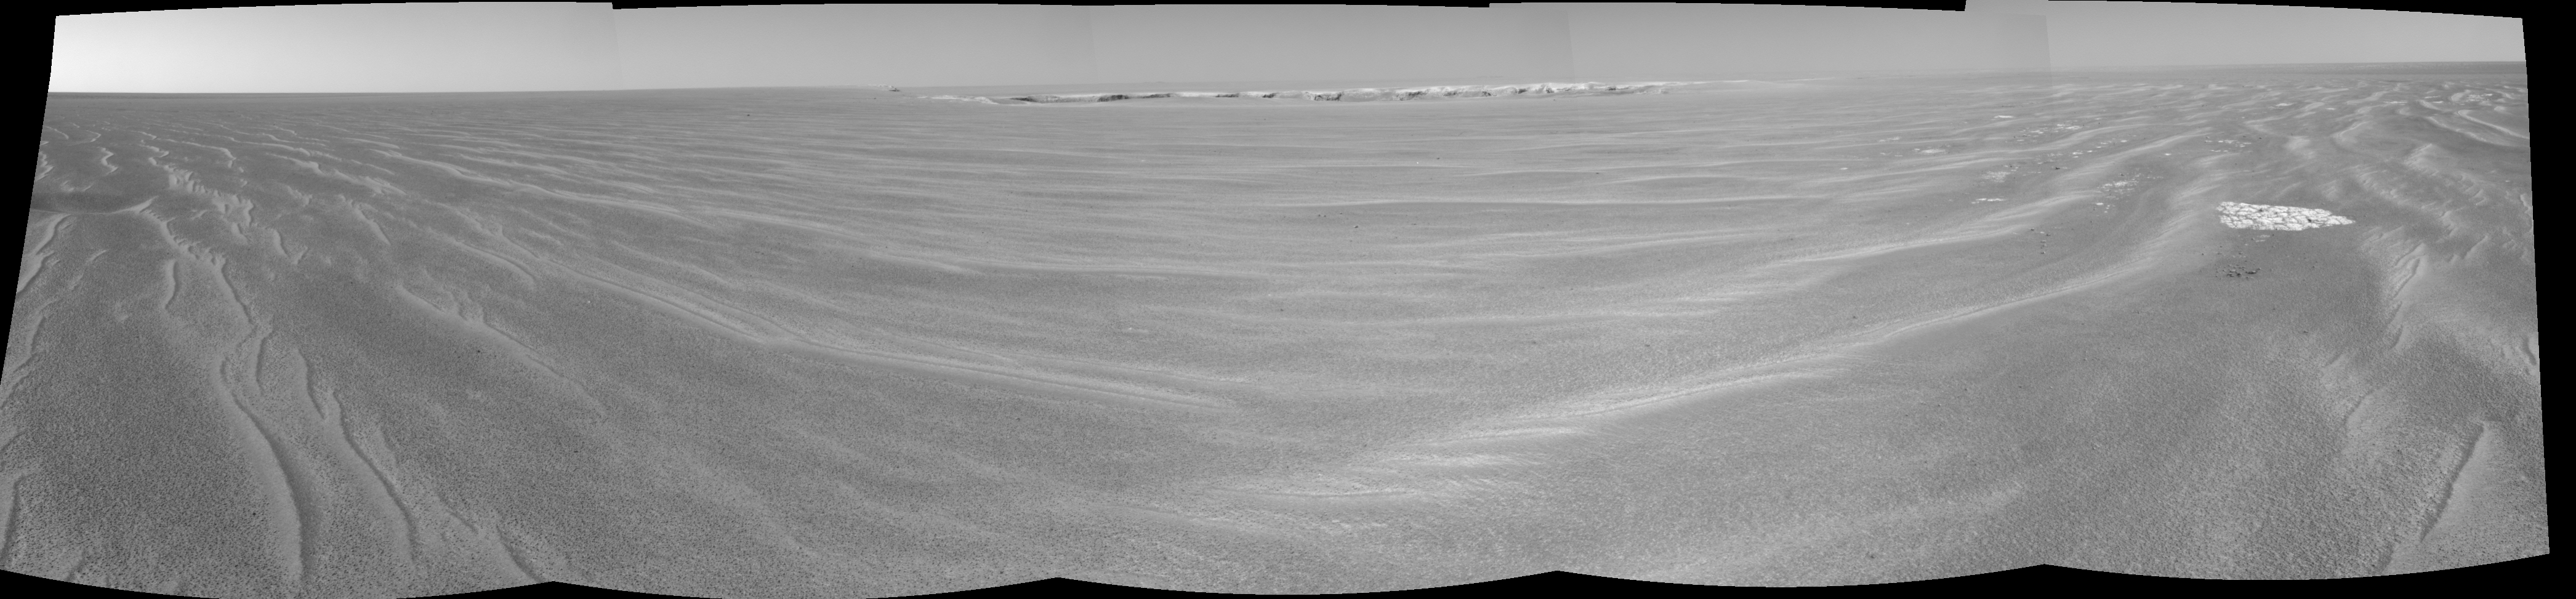

Opportunity’s First Glimpse into ‘Victoria Crater’

On the Verge of ‘Victoria’

Figure 1

Once it was more like a distant dream, the ultimate bonus to an already marvelous Martian mission. Now, NASA’s Mars Exploration Rover Opportunity is on the brink of the expansive “Victoria Crater,” a depression that truly makes those on the path to it look like dimples. At about 800 meters (nearly half-a-mile) in diameter, Victoria is five times larger then “Endurance Crater.”

This image from Opportunity’s navigation camera is labeled to highlight features of the large crater. Victoria Crater is informally named for the flagship of Ferdinand Magellan’s 16th-Century expedition around the world, and many the features of Victoria will be informally named for places visited by that expedition.

The feature labeled in dark yellow as “Bright Crater” is another crater just outside the far rim of Victoria. At 30 to 40 meters (98 to 131 feet) in diameter, the depression is larger than Opportunity’s landing site, “Eagle Crater.” Labeled in bright purple is “Duck Crater,” a small dimple on the near side of Victoria Crater (the name is used as a placeholder until the team decides if it will name it or not). Other distant craters are labeled in bright blue.

On the far right of the image is “Kitty Clyde’s Sister,” a highly degraded crater informally named for a boat in John Wesley Powell’s 19th-Century expedition through the Grand Canyon.

The science and engineering teams are strategizing on the best way to approach, and possibly enter, Victoria Crater.

This image was taken on the rover’s 943th sol on Mars (Sept. 18, 2006).

Credit: NASA/JPL-Caltech